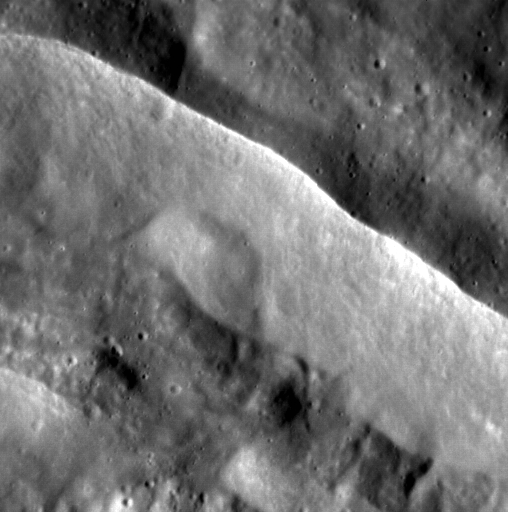

Watchers of the Wall

Today’s image features the sharp rim of an unnamed complex crater on Mercury. Both the terrain outside the crater’s rim and the floor of the crater are marked with small craters, easy to spot in this high-resolution image at a pixel scale of 15 meters. The wall of the crater, however, is relatively smooth, as material has slumped onto the floor.

This image was acquired as a high-resolution targeted observation. Targeted observations are images of a small area on Mercury’s surface at resolutions much higher than the 200-meter/pixel morphology base map. It is not possible to cover all of Mercury’s surface at this high resolution, but typically several areas of high scientific interest are imaged in this mode each week.

Date acquired: May 05, 2012
Image Mission Elapsed Time (MET): 244718181
Image ID: 1769016
Instrument: Narrow Angle Camera (NAC) of the Mercury Dual Imaging System (MDIS)
Center Latitude: 66.99°
Center Longitude: 227.6° E
Resolution: 15 meters/pixel
Scale: The image is approximately 7.7 km (4.8 miles) across
Incidence Angle: 68.6°
Emission Angle: 1.6°
Phase Angle: 70.3°

The MESSENGER spacecraft is the first ever to orbit the planet Mercury, and the spacecraft’s seven scientific instruments and radio science investigation are unraveling the history and evolution of the Solar System’s innermost planet. MESSENGER acquired over 150,000 images and extensive other data sets. MESSENGER is capable of continuing orbital operations until early 2015.

For information regarding the use of images, see the MESSENGER image use policy.

Credit: NASA/Johns Hopkins University Applied Physics Laboratory/Carnegie Institution of Washington